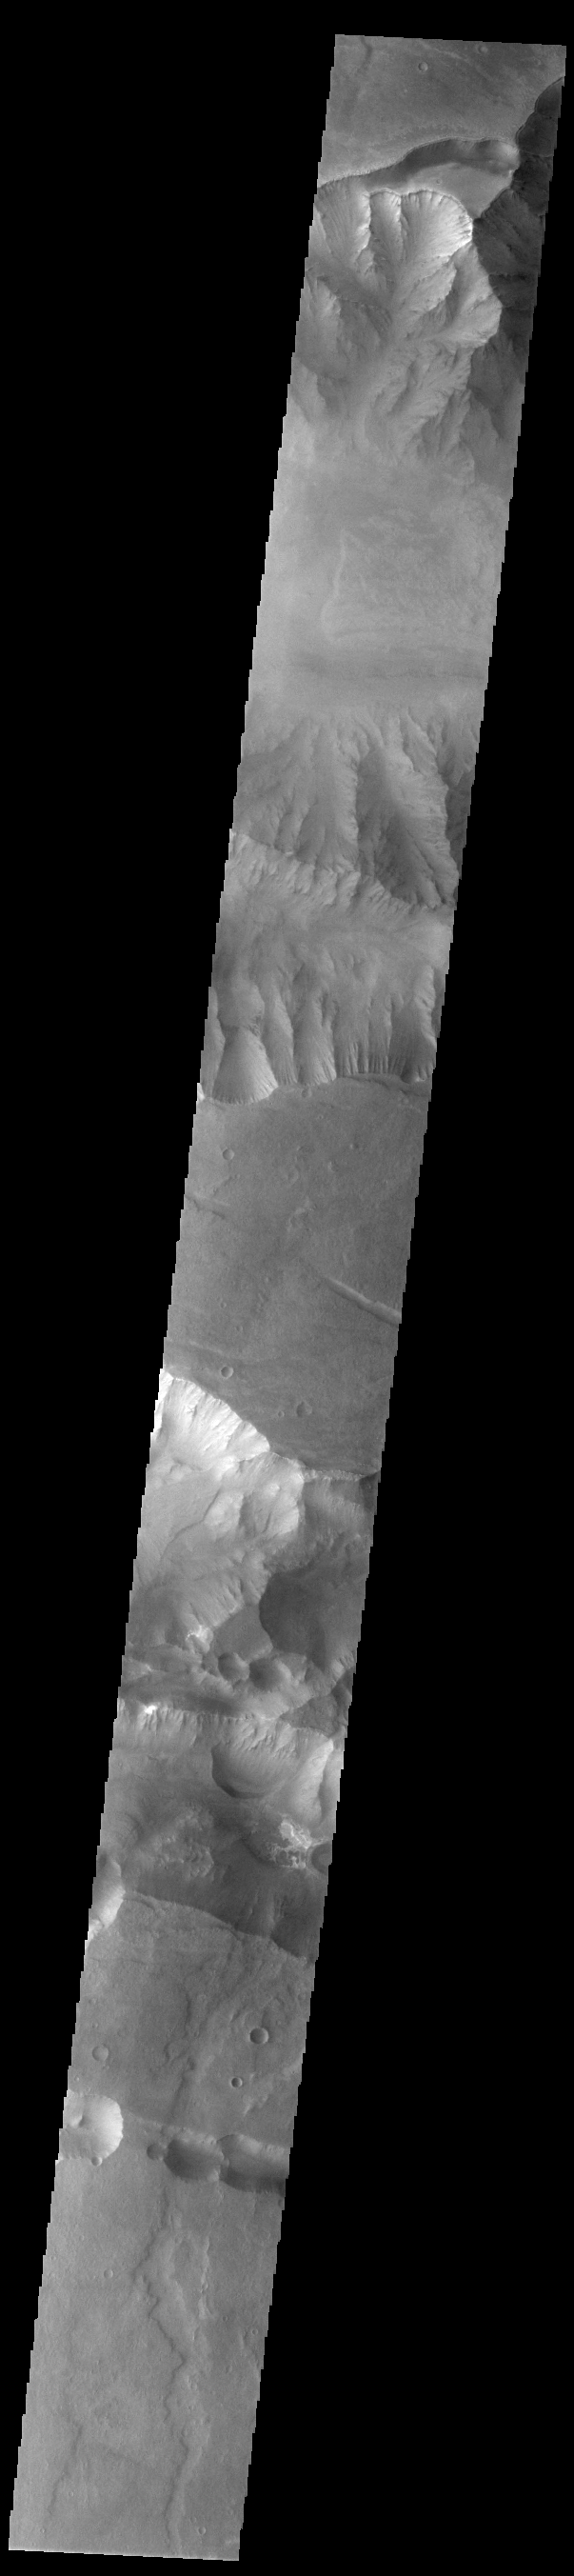

Coprates Chasma

Today’s VIS image shows a cross section of Coprates Chasma. The floor of the canyon is covered by large landslide deposits. Coprates Chasma is one of the numerous canyons that make up Valles Marineris. The chasma stretches for 960 km (600 miles) from Melas Chasma to the west and Capri Chasma to the east. Paralleling the chasma to the south runs a narrower and shallower chain of linked pits and depressions called Coprates Catena.

Credit: NASA/JPL-Caltech/ASU